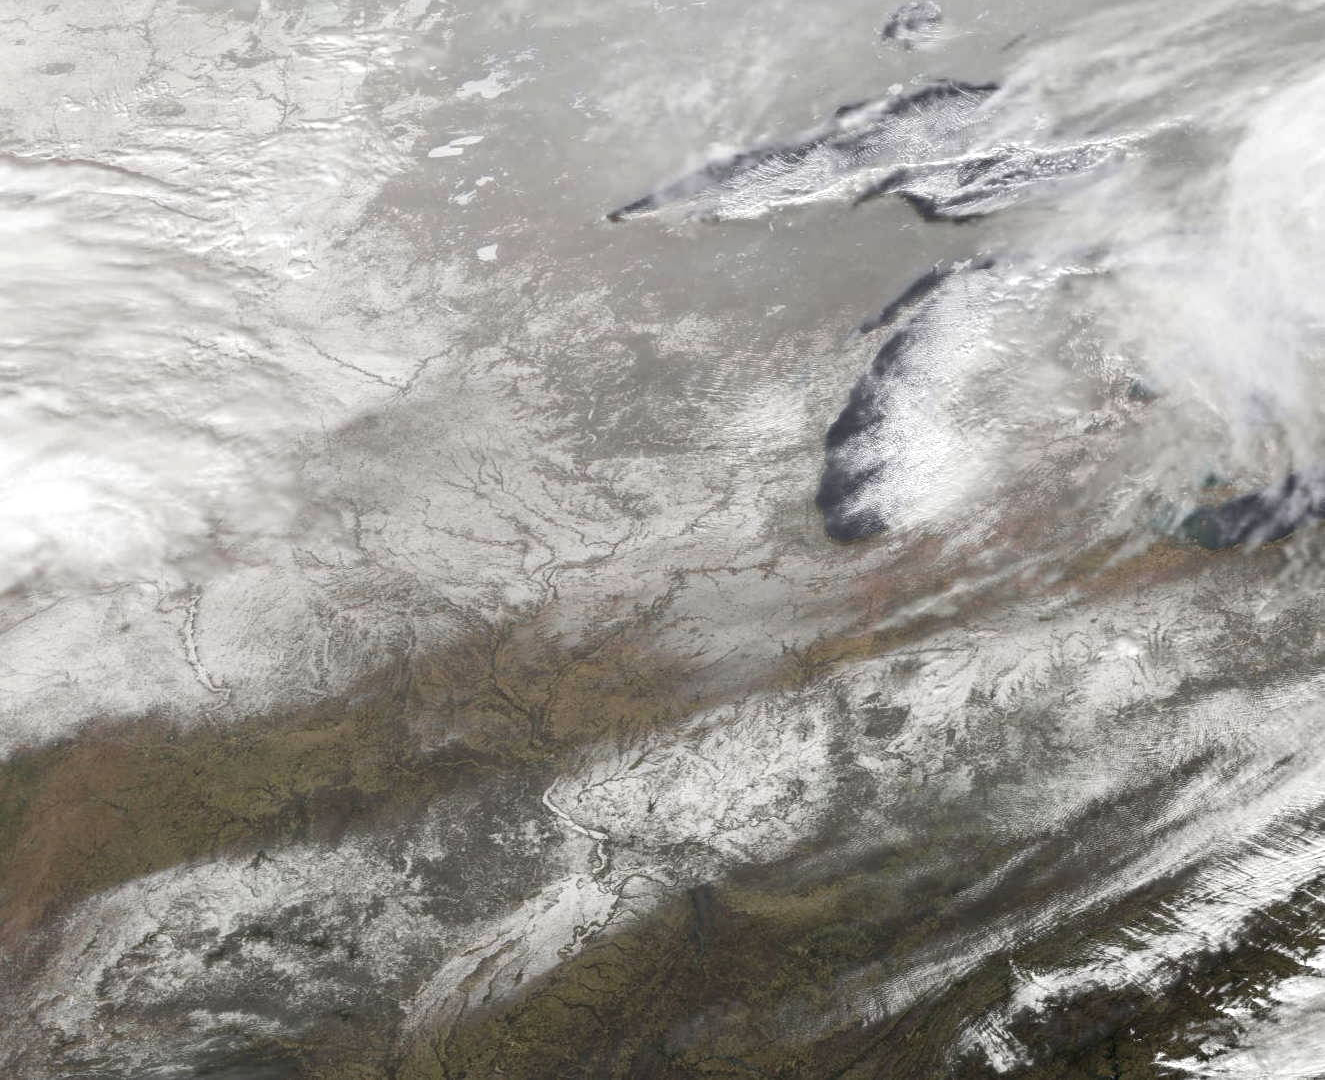

Satellite View of Midwestern Snows

This image from NOAA's GOES satellite shows the swaths of snow across the Midwest after the weekend storms (December 7 and 8) there. This visible image was captured at 1745 UTC/12:45 p.m. EST on December 10, 2013. The riverine topography is highlighted by the snowfall, and the forested Ozarks appear as a dark patch west of St. Louis, Missouri. The image was created by NASA's GOES Project at NASA's Goddard Space Flight Center in Greenbelt, Md.

Credit: NASA Goddard/Dennis Chesters